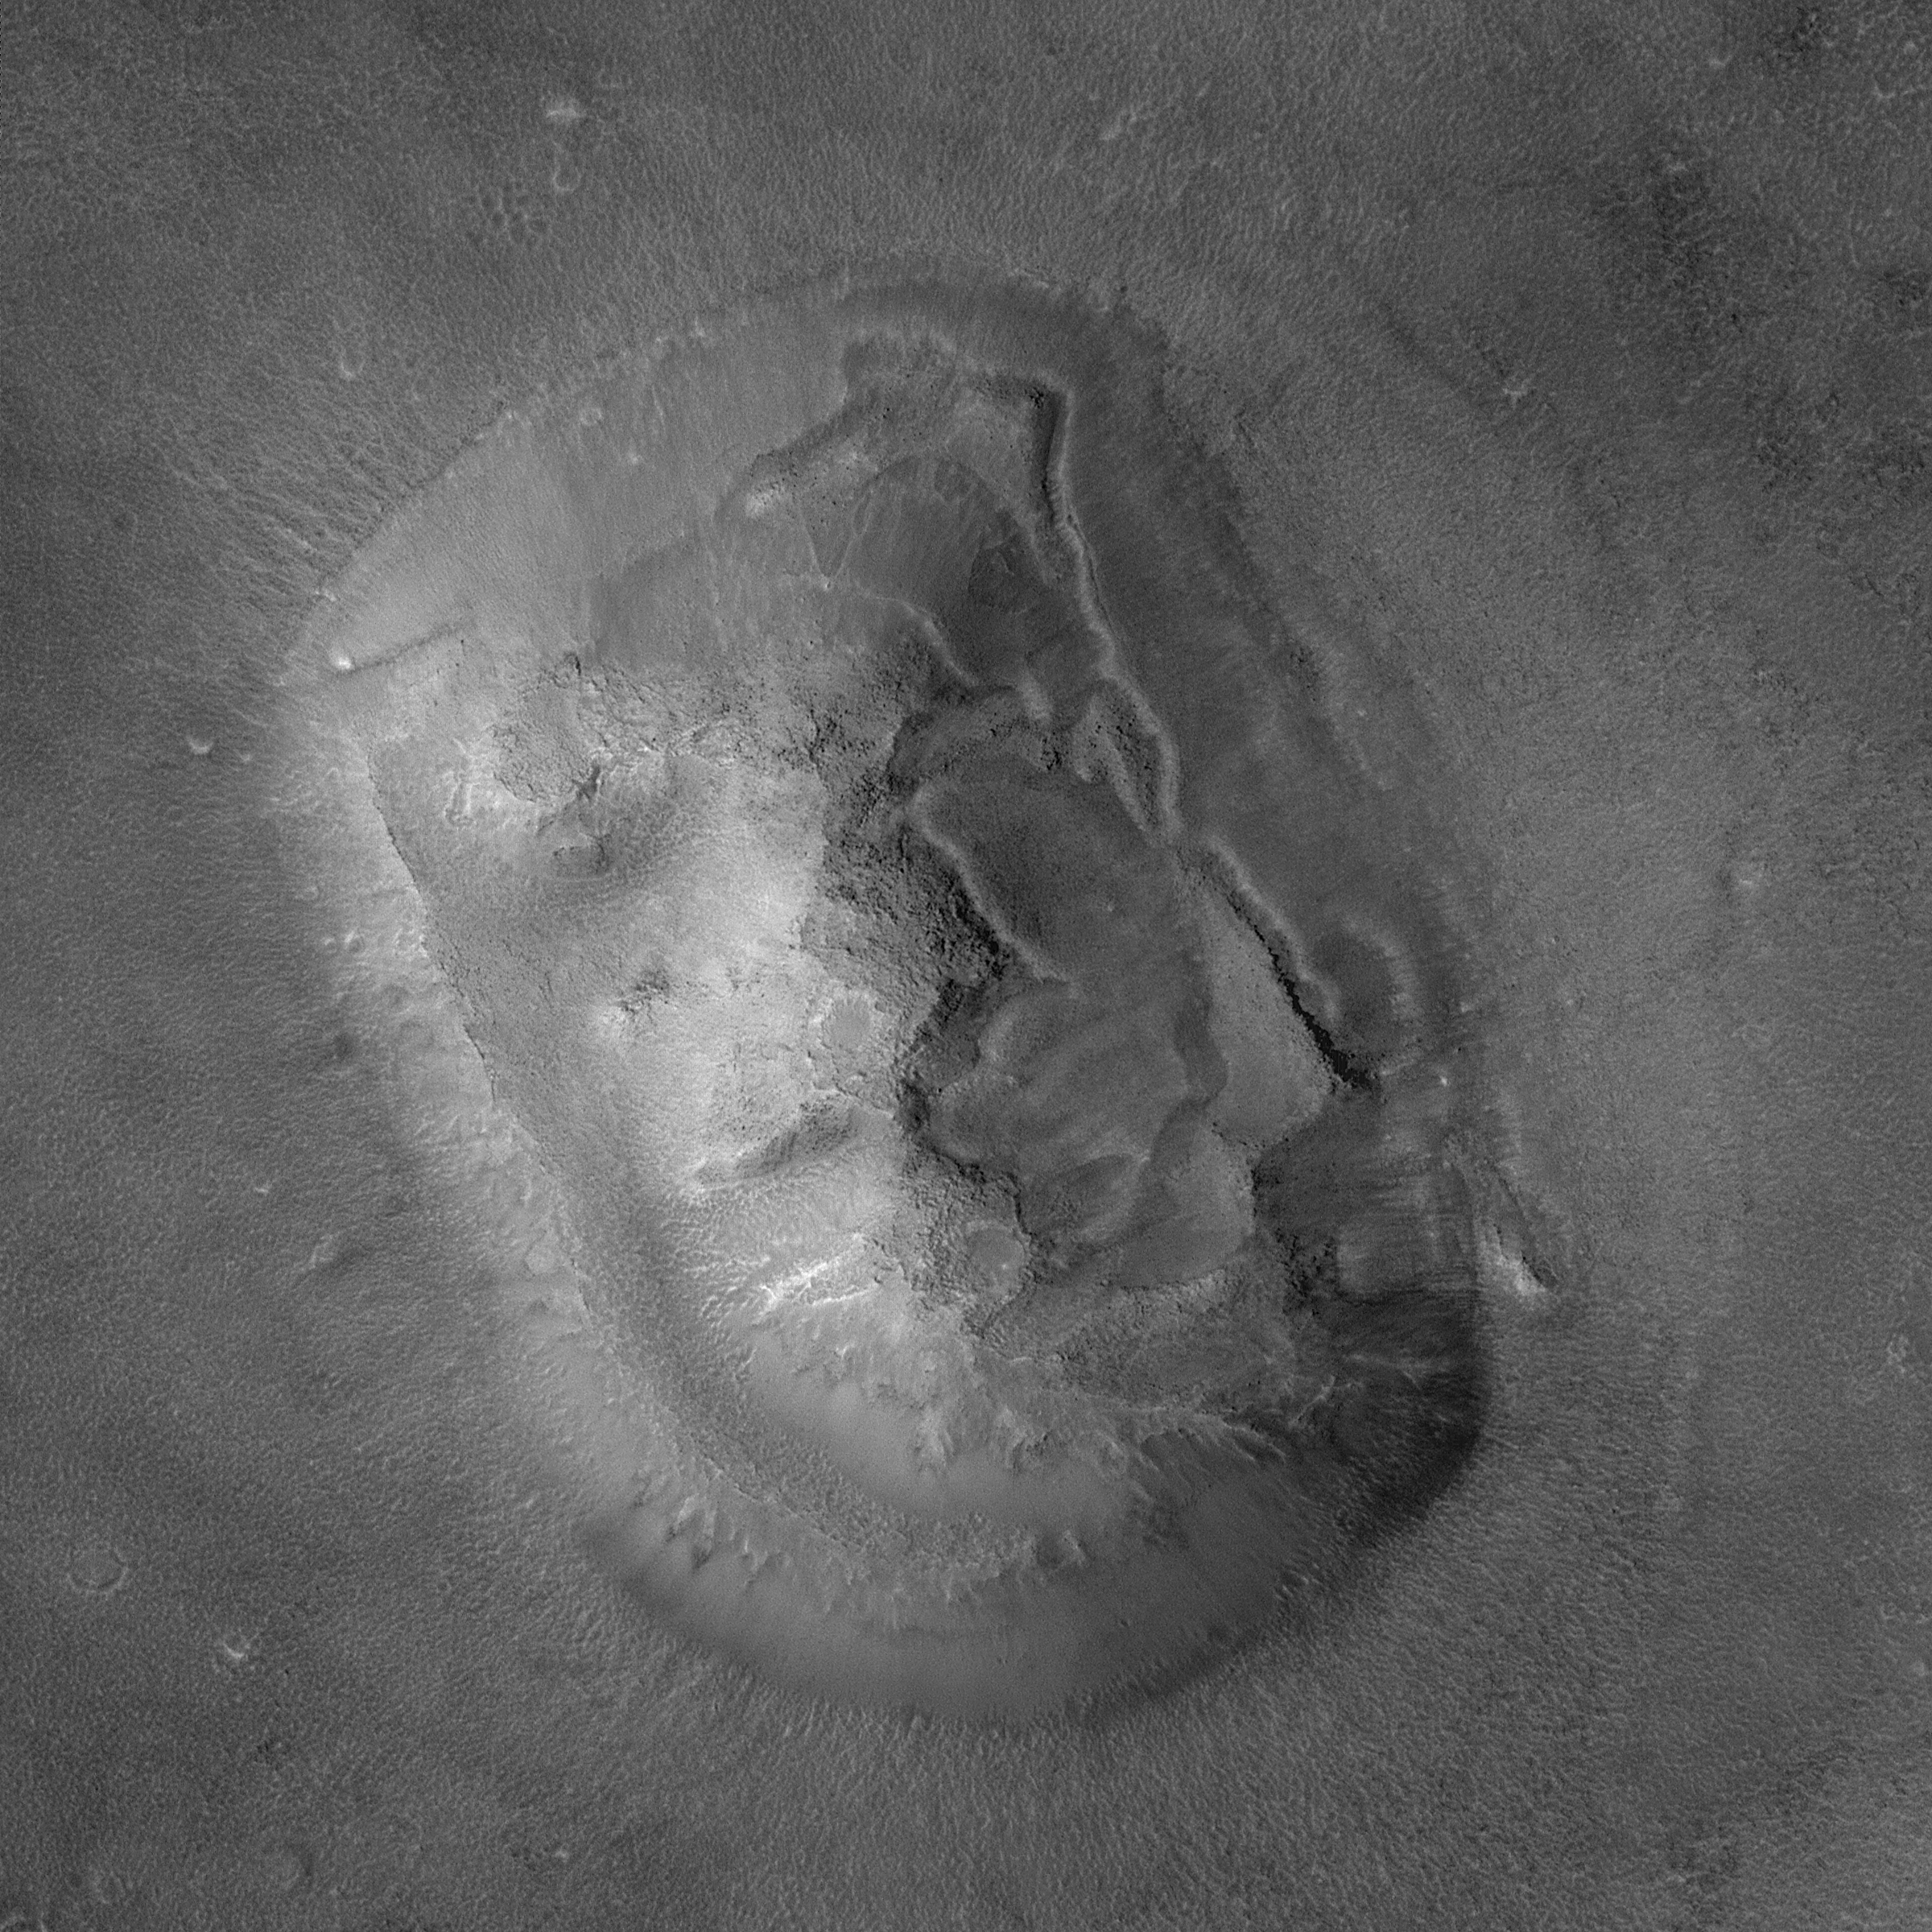

Highest-Resolution View of “Face on Mars”

A key aspect of the Mars Global Surveyor (MGS) Extended Mission is the opportunity to turn the spacecraft and point the Mars Orbiter Camera (MOC) at specific features of interest. A chance to point the spacecraft comes about ten times a week. Throughout the Primary Mission (March 1999 – January 2001), nearly all MGS operations were conducted with the spacecraft pointing “nadir”–that is, straight down. In this orientation, opportunities to hit a specific small feature of interest were in some cases rare, and in other cases non-existent. In April 1998, nearly a year before MGS reached its Primary Mission mapping orbit, several tests of the spacecraft’s ability to be pointed at specific features was conducted with great success (e.g., Mars Pathfinder landing site, Viking 1 site, and Cydonia landforms). When the Mars Polar Lander was lost in December 1999, this capability was again employed to search for the missing lander. Following the lander search activities, a plan to conduct similar off-nadir observations during the MGS Extended Mission was put into place. The Extended Mission began February 1, 2001. On April 8, 2001, the first opportunity since April 1998 arose to turn the spacecraft and point the MOC at the popular “Face on Mars” feature.

Viking orbiter images acquired in 1976 showed that one of thousands of buttes, mesas, ridges, and knobs in the transition zone between the cratered uplands of western Arabia Terra and the low, northern plains of Mars looked somewhat like a human face. The feature was subsequently popularized as a potential “alien artifact” in books, tabloids, radio talk shows, television, and even a major motion picture. Given the popularity of this landform, a new high-resolution view was targeted by pointing the spacecraft off-nadir on April 8, 2001. On that date at 20:54 UTC (8:54 p.m., Greenwich time zone), the MGS was rolled 24.8° to the left so that it was looking at the “face” 165 km to the side from a distance of about 450 km. The resulting image has a resolution of about 2 meters (6.6 feet) per pixel. If present on Mars, objects the size of typical passenger jet airplanes would be distinguishable in an image of this scale. The large “face” picture covers an area about 3.6 kilometers (2.2 miles) on a side. Sunlight illuminates the images from the left/lower left.

Credit: NASA/JPL/MSSS